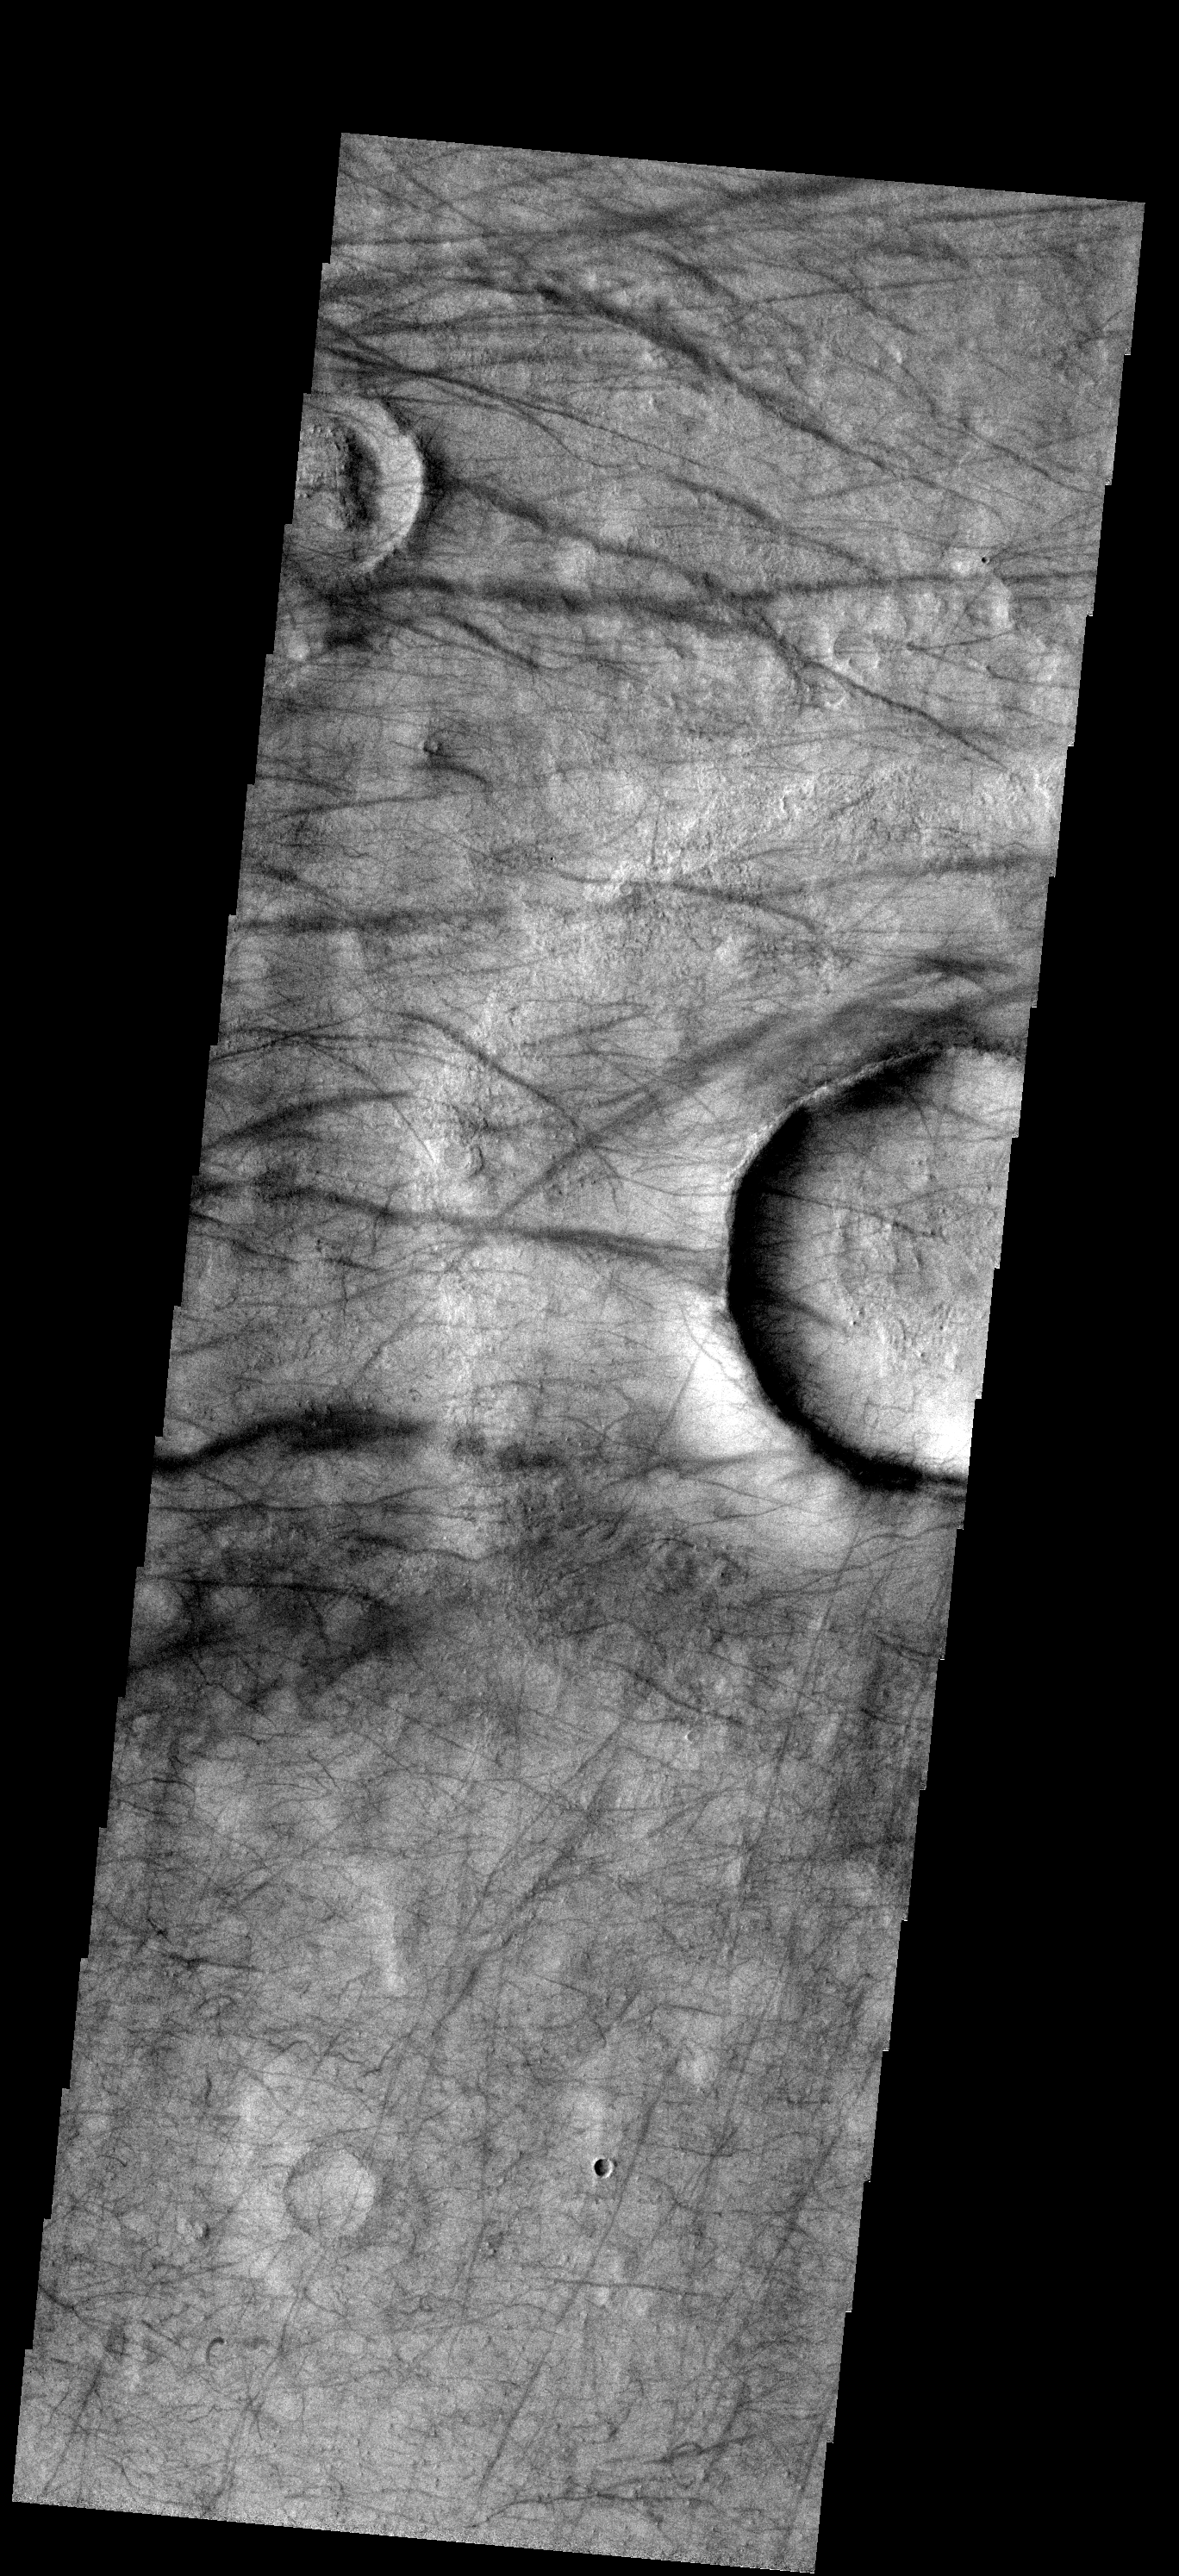

A Dust Devil Playground

Dust Devil activity in this region between Brashear and Ross Craters is very common. Large regions of dust devil tracks surround the south polar region of Mars.

Image information: VIS instrument. Latitude -55.2N, Longitude 244.2E. 17 meter/pixel resolution.

Note: this THEMIS visual image has not been radiometrically nor geometrically calibrated for this preliminary release. An empirical correction has been performed to remove instrumental effects. A linear shift has been applied in the cross-track and down-track direction to approximate spacecraft and planetary motion. Fully calibrated and geometrically projected images will be released through the Planetary Data System in accordance with Project policies at a later time.

NASA’s Jet Propulsion Laboratory manages the 2001 Mars Odyssey mission for NASA’s Office of Space Science, Washington, D.C. The Thermal Emission Imaging System (THEMIS) was developed by Arizona State University, Tempe, in collaboration with Raytheon Santa Barbara Remote Sensing. The THEMIS investigation is led by Dr. Philip Christensen at Arizona State University. Lockheed Martin Astronautics, Denver, is the prime contractor for the Odyssey project, and developed and built the orbiter. Mission operations are conducted jointly from Lockheed Martin and from JPL, a division of the California Institute of Technology in Pasadena.

Credit: NASA/JPL/ASU